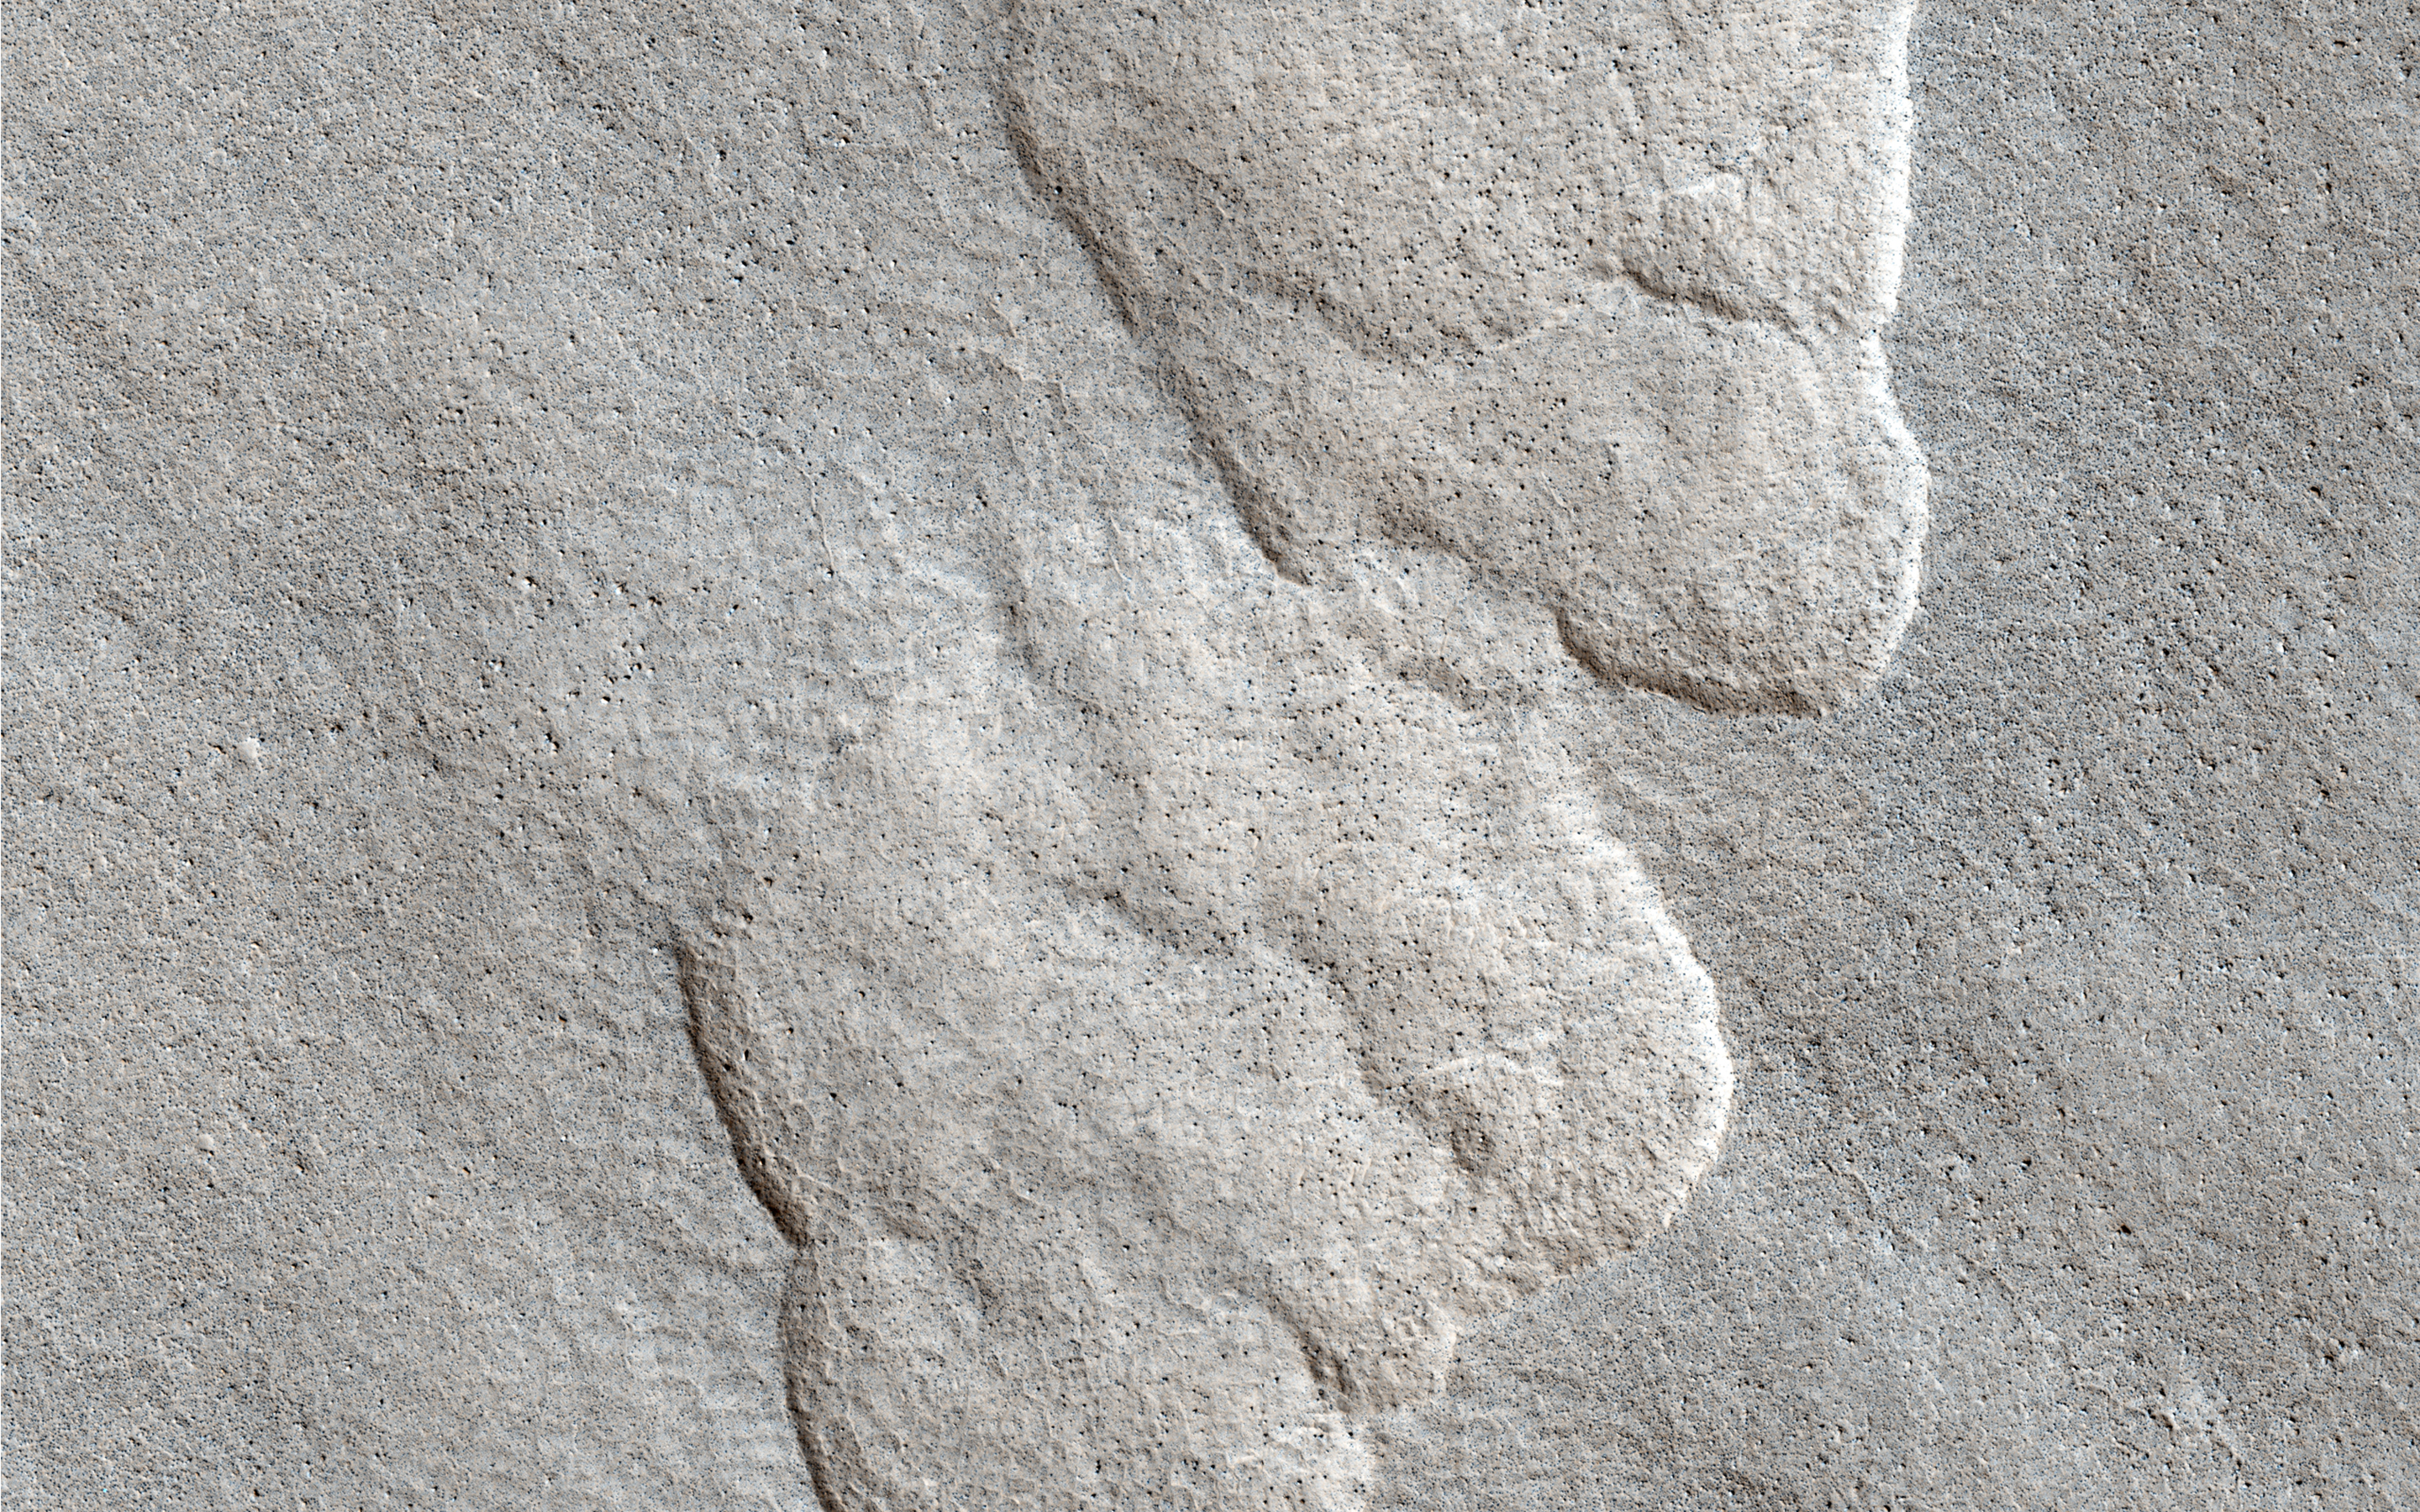

Aligned Scallops

This observation shows what we call “scalloped terrain,” that appears here to merge in a linear depression.

How do these scallops form? Possibly from the collapse of the terrain due to sublimation (when a solid transforms directly into a gaseous state) of subsurface ice. There is also a large number of rocks on the surface.

HiRISE resolution can help us examine the surface much more closely to see if there are any differences between the surrounding plains and the floor of these scalloped depressions.

HiRISE is one of six instruments on NASA’s Mars Reconnaissance Orbiter. The University of Arizona, Tucson, operates the orbiter’s HiRISE camera, which was built by Ball Aerospace & Technologies Corp., Boulder, Colo. NASA’s Jet Propulsion Laboratory, a division of the California Institute of Technology in Pasadena, manages the Mars Reconnaissance Orbiter Project for the NASA Science Mission Directorate, Washington.

Credit: NASA/JPL-Caltech/Univ. of Arizona